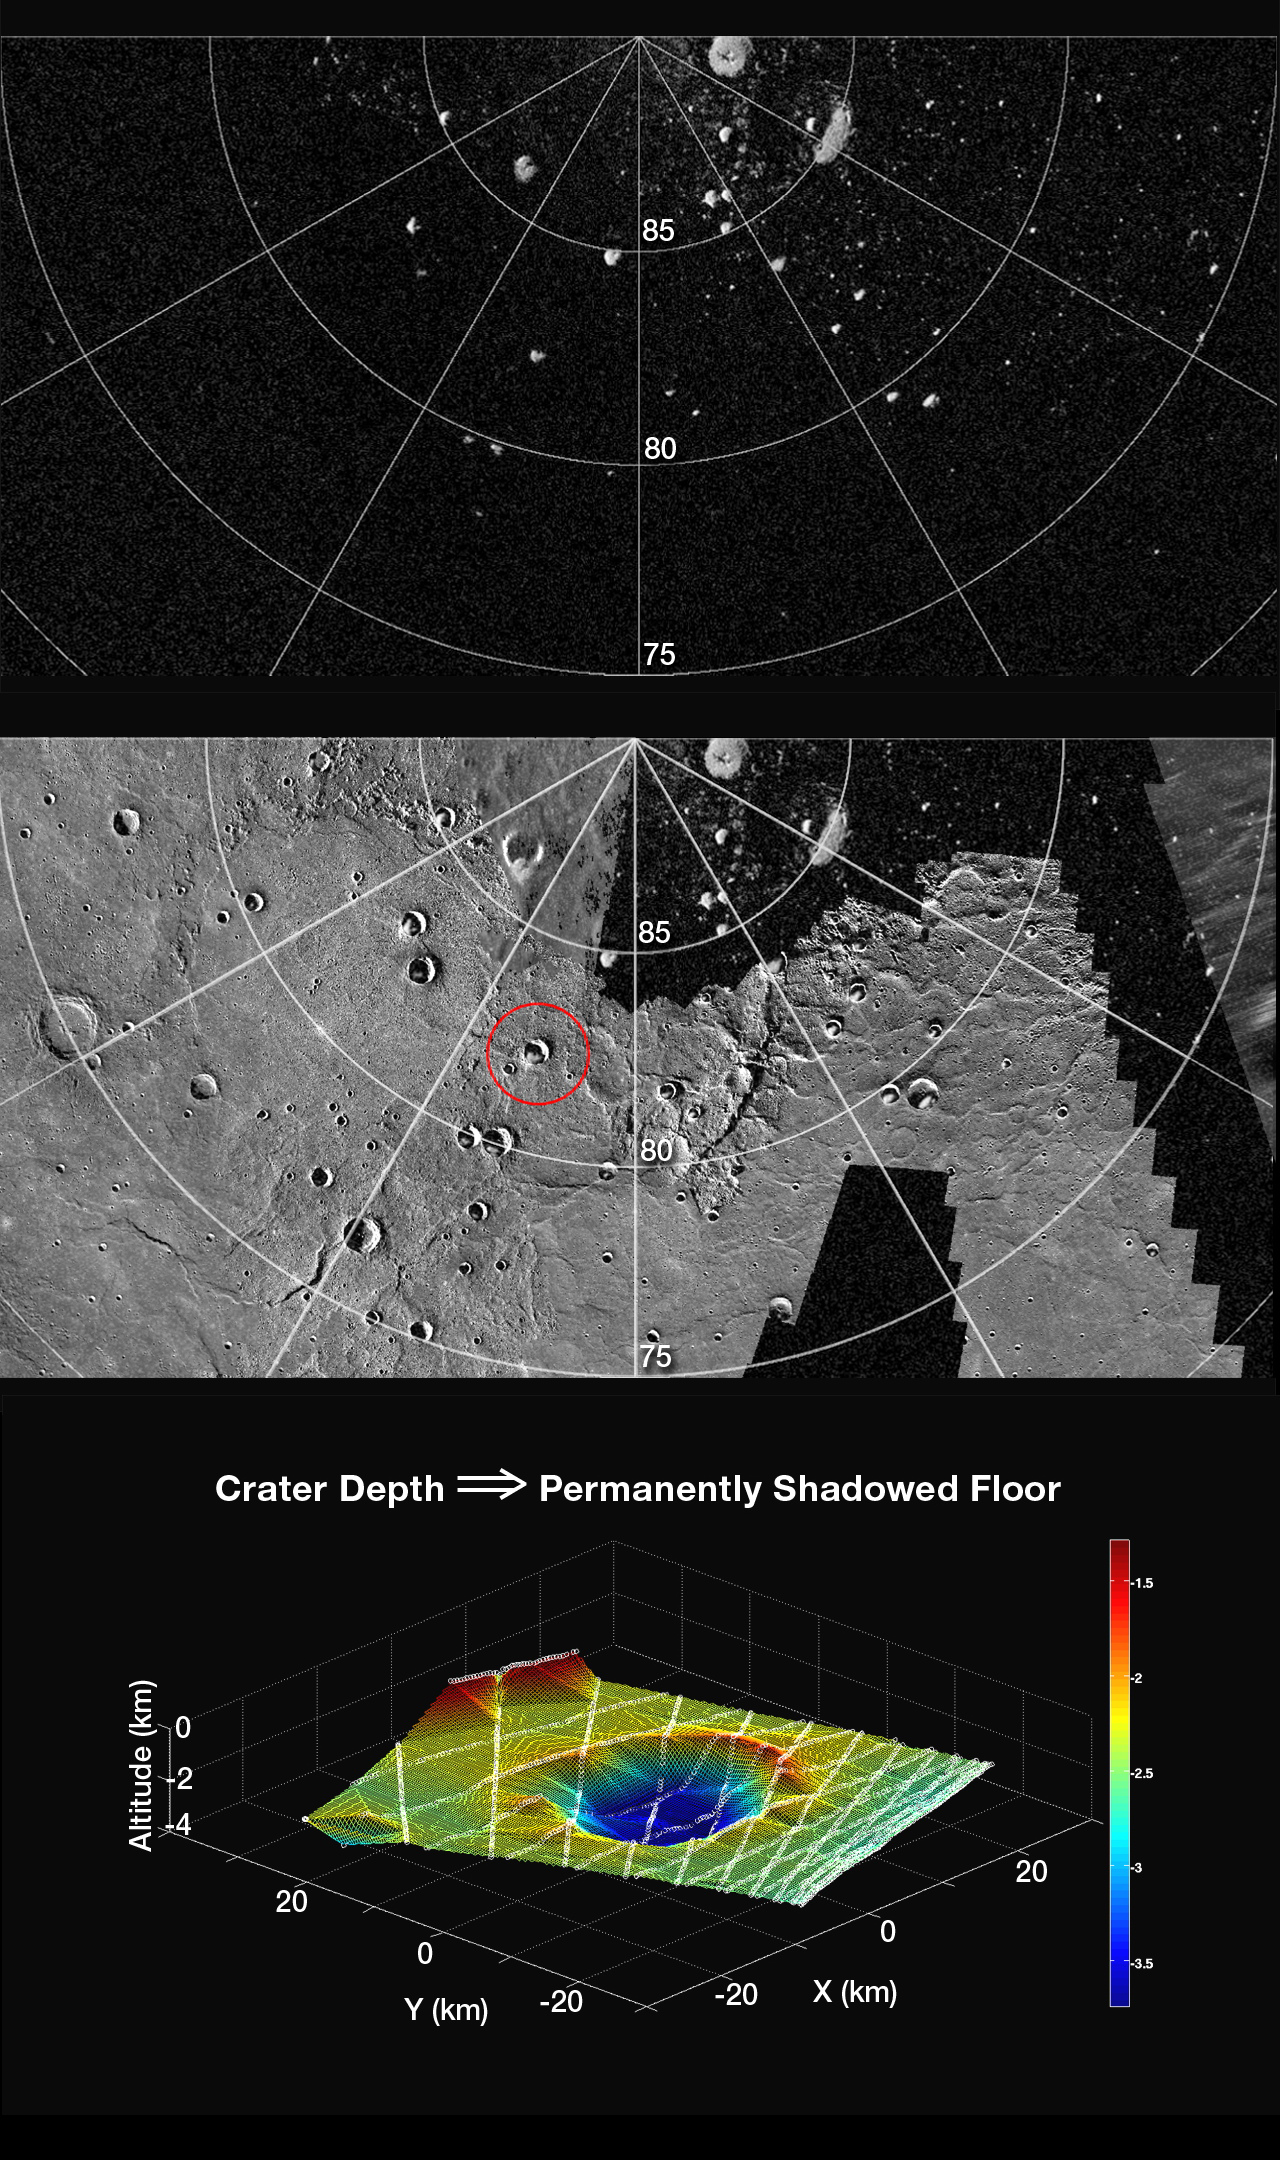

A Look at Craters Hosting Polar Deposits

The top figure shows a portion of a radar image of Mercury’s north polar region (latitudes indicated) obtained at the Arecibo Observatory. The bright features are polar deposits, areas of high radar backscatter, thought to consist of water ice and perhaps other ices preserved on the cold, permanently shadowed floors of high-latitude impact craters.

The middle figure shows a portion of a northern hemisphere mosaic of Mercury’s surface (500 m/pixel) on which the top radar image has been superposed. The prominent impact crater circled in red hosts an area of polar deposits and was profiled several times by MLA early in MESSENGER’s science mapping phase. The crater is centered at 82.3°N, 342.8°E, and is 24 km in diameter.

The bottom figure shows a topographic contour map that was constructed from the several MLA profiles (lines of white circles) that pass through and near the crater circled in red. The color scale at right is in km, and north is at the 4 o’clock position. Calculations show that the topography of the crater is consistent with the prediction that the southernmost portion of the crater floor is in permanent shadow.

The MESSENGER spacecraft is the first ever to orbit the planet Mercury, and the spacecraft’s seven scientific instruments and radio science investigation are unraveling the history and evolution of the Solar System’s innermost planet. Visit the Why Mercury? section of this website to learn more about the key science questions that the MESSENGER mission is addressing.

Date Presented: June 16, 2011, at a NASA press conference
Instrument: Mercury Laser Altimeter (MLA) and Wide Angle Camera (WAC) of the Mercury Dual Imaging System (MDIS)

These images are from MESSENGER, a NASA Discovery mission to conduct the first orbital study of the innermost planet, Mercury. For information regarding the use of images, see the MESSENGER image use policy.

Credit: NASA/Johns Hopkins University Applied Physics Laboratory/Carnegie Institution of Washington